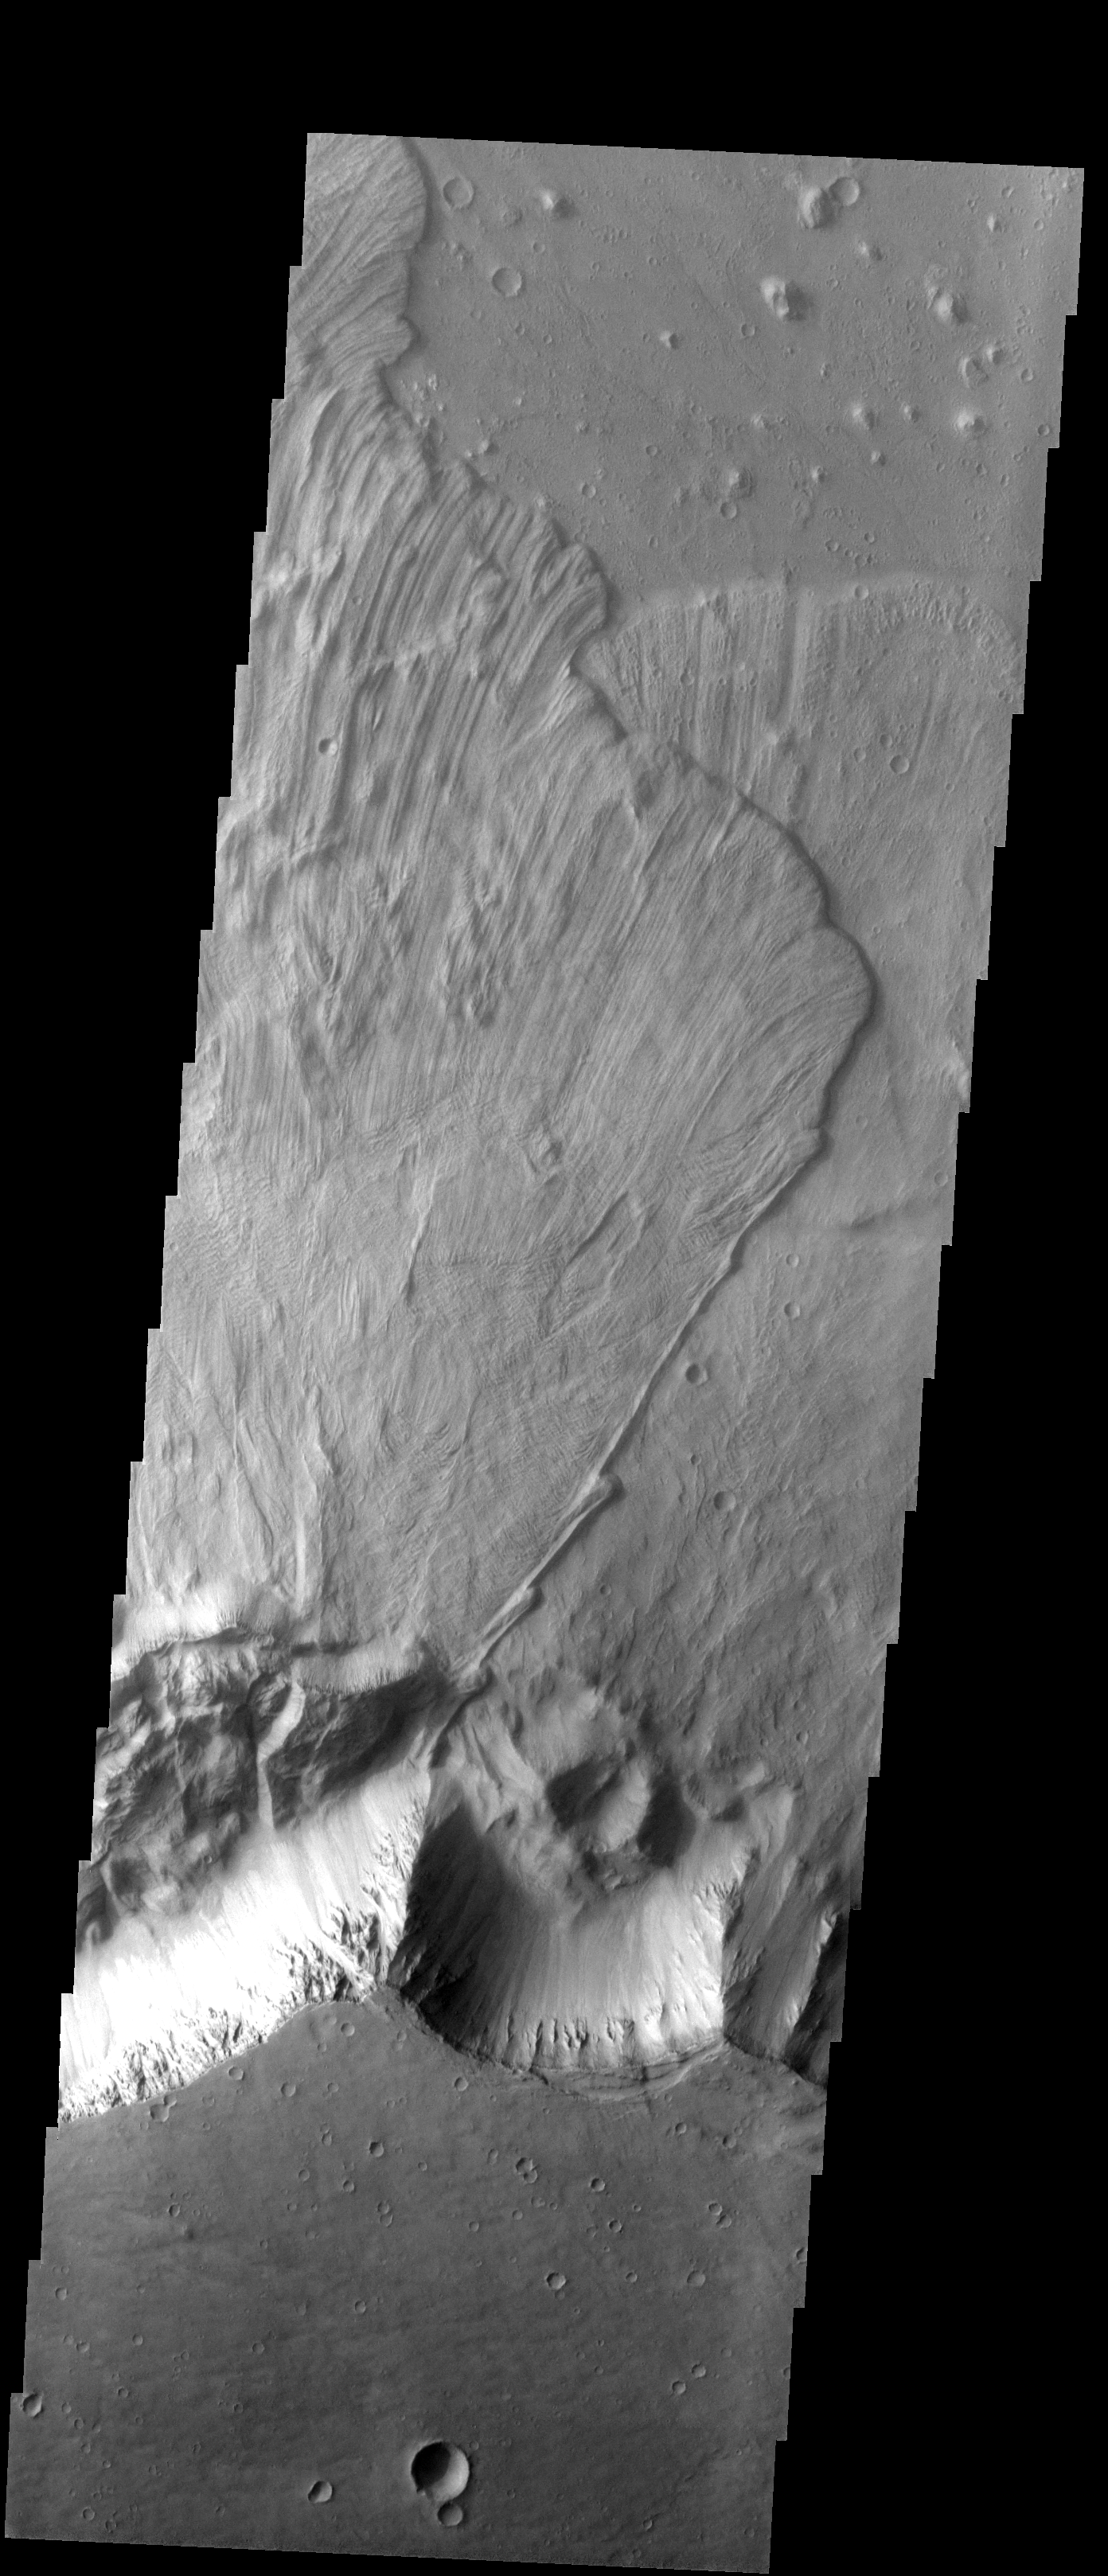

Landslides

These large landslides are located in Ganges Chasma.

Image information: VIS instrument. Latitude -8.6N, Longitude 315.7E. 18 meter/pixel resolution.

Please see the THEMIS Data Citation Note for details on crediting THEMIS images.

Note: this THEMIS visual image has not been radiometrically nor geometrically calibrated for this preliminary release. An empirical correction has been performed to remove instrumental effects. A linear shift has been applied in the cross-track and down-track direction to approximate spacecraft and planetary motion. Fully calibrated and geometrically projected images will be released through the Planetary Data System in accordance with Project policies at a later time.

NASA’s Jet Propulsion Laboratory manages the 2001 Mars Odyssey mission for NASA’s Office of Space Science, Washington, D.C. The Thermal Emission Imaging System (THEMIS) was developed by Arizona State University, Tempe, in collaboration with Raytheon Santa Barbara Remote Sensing. The THEMIS investigation is led by Dr. Philip Christensen at Arizona State University. Lockheed Martin Astronautics, Denver, is the prime contractor for the Odyssey project, and developed and built the orbiter. Mission operations are conducted jointly from Lockheed Martin and from JPL, a division of the California Institute of Technology in Pasadena.

Credit: NASA/JPL/ASU